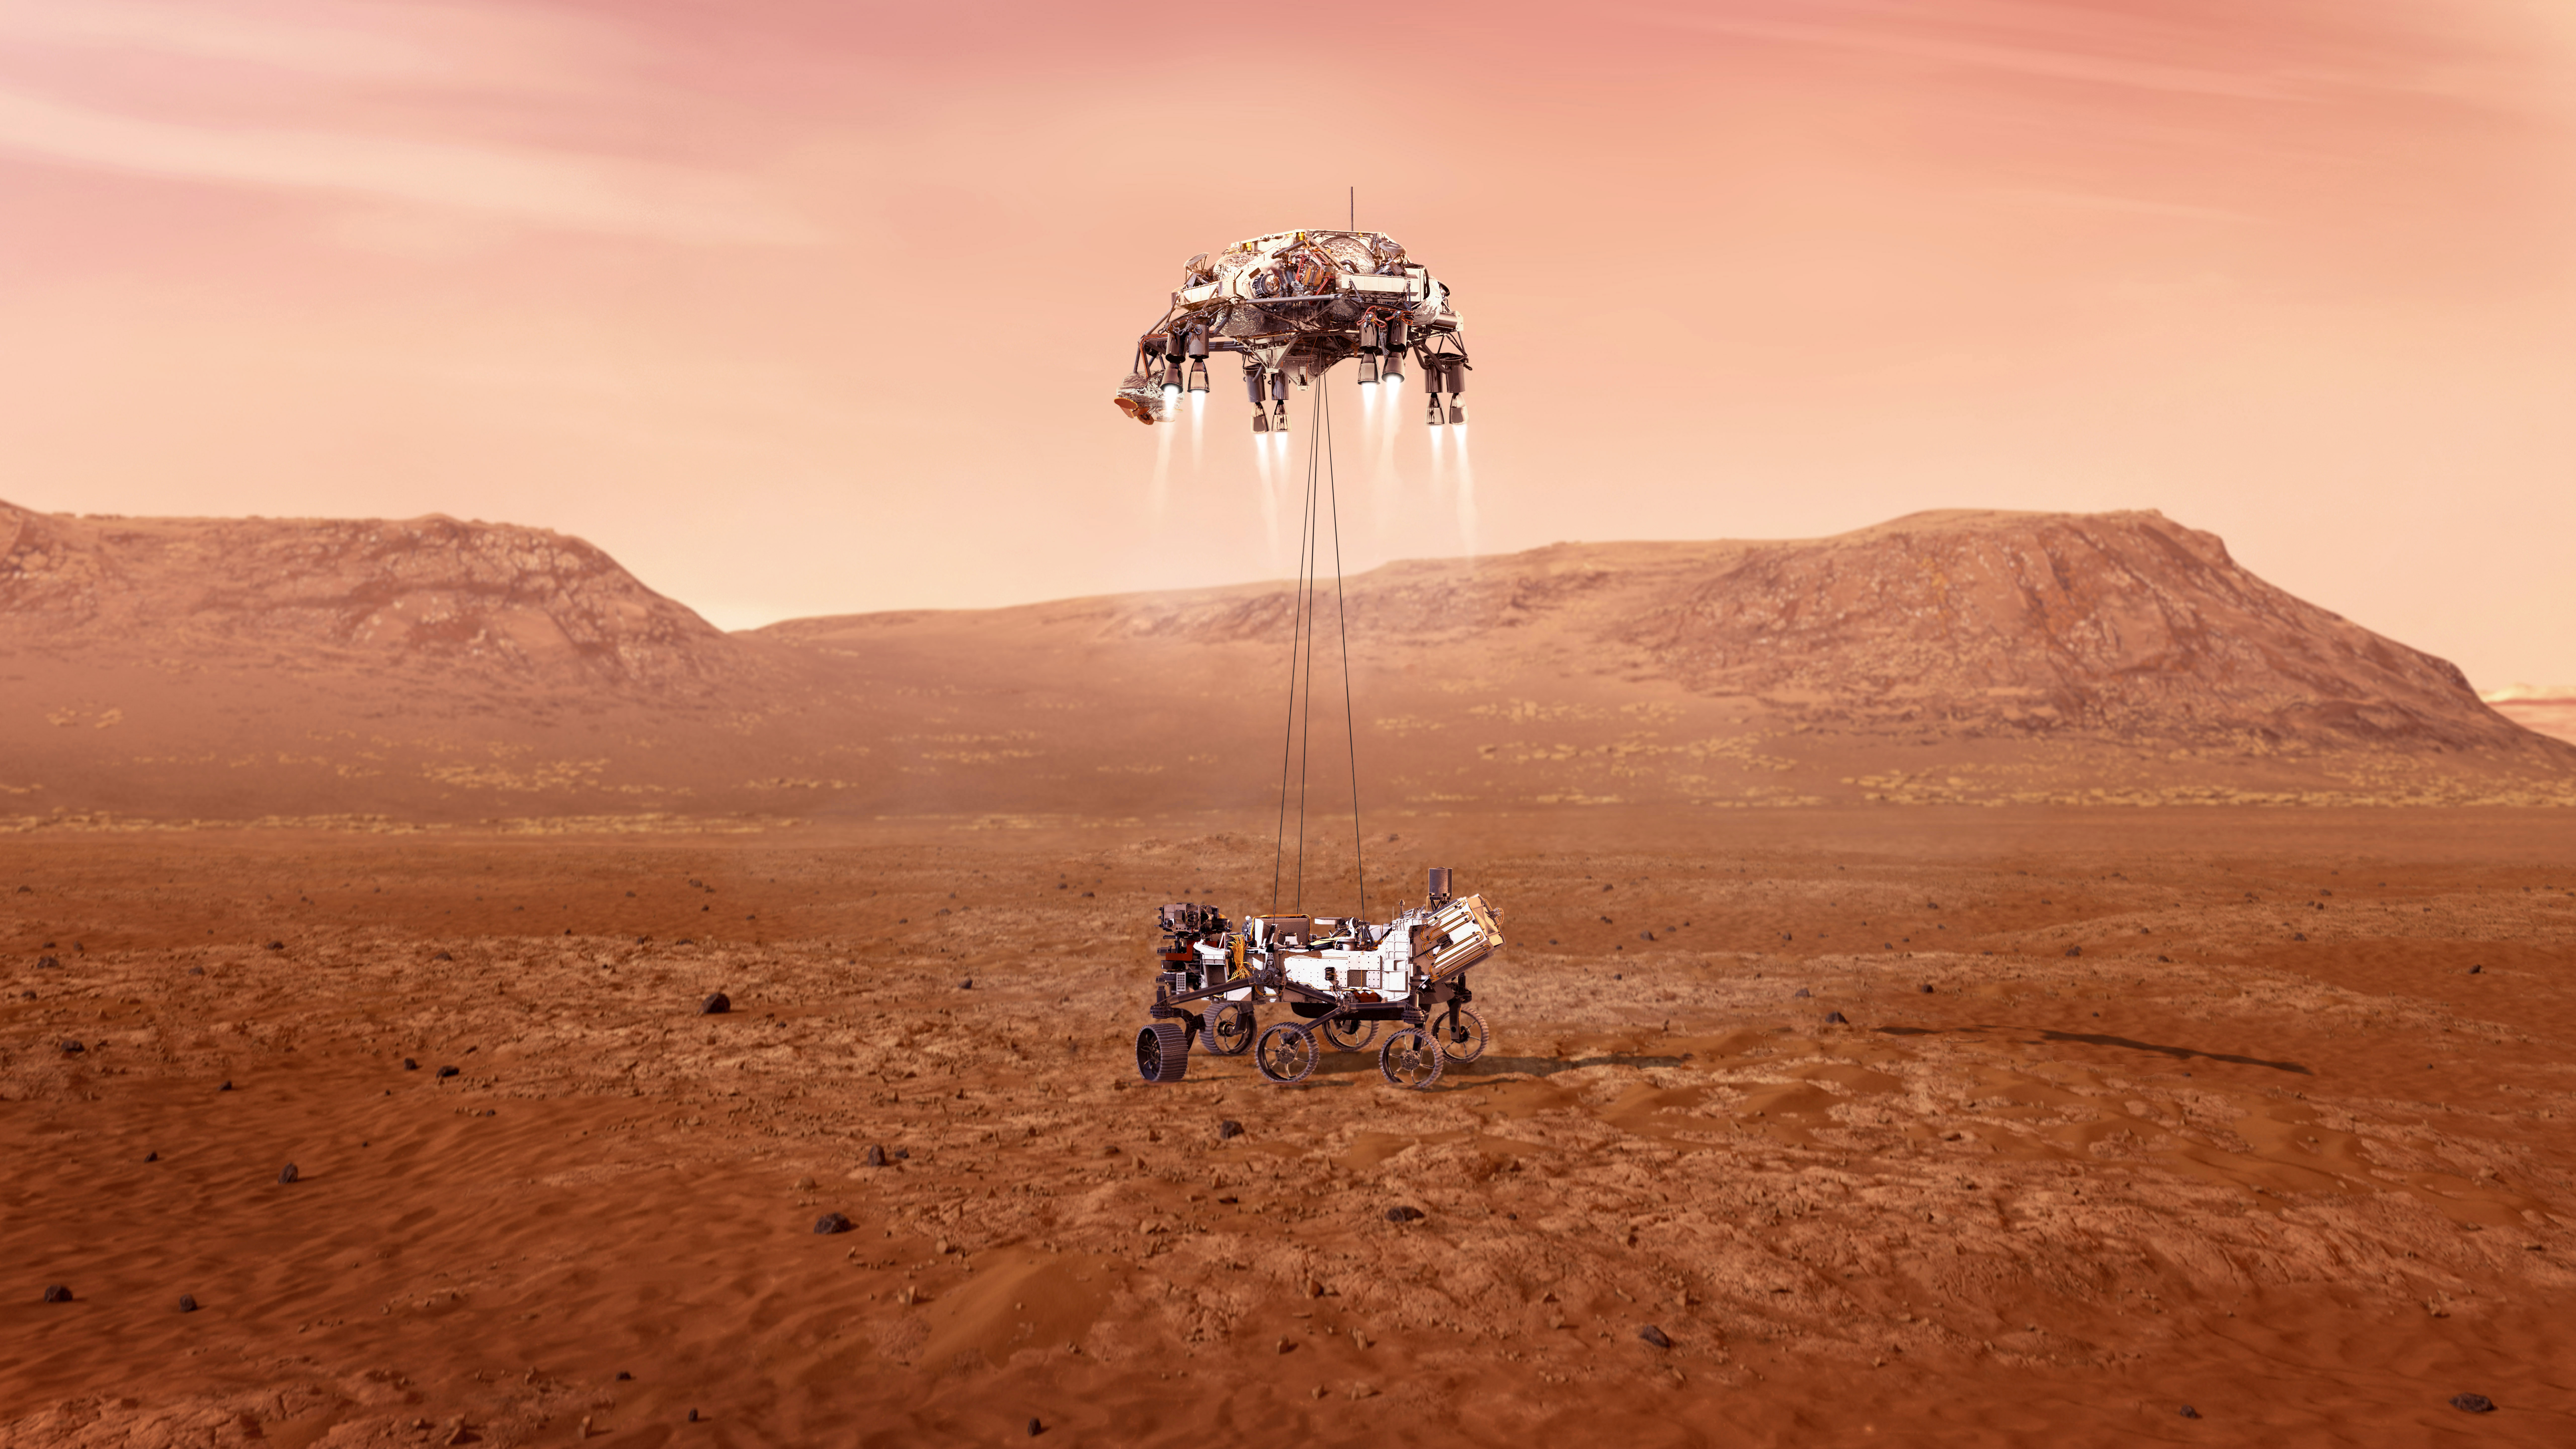

Perseverance Touches Down on Mars (Illustration)

An illustration of NASA’s Perseverance rover landing safely on Mars. Hundreds of critical events must execute perfectly and exactly on time for the rover to land safely on Feb. 18, 2021.

Entry, Descent, and Landing, or “EDL,” begins when the spacecraft reaches the top of the Martian atmosphere, travelling nearly 12,500 mph (20,000 kph). EDL ends about seven minutes after atmospheric entry, with Perseverance stationary on the Martian surface.

At about 6,900 feet (2,100 meters) above the surface, the rover separates from the backshell, and fires up the descent stage engines. As the descent stage levels out and slows to its final descent speed of about 1.7 mph (2.7 kph), it initiates the “skycrane” maneuver. About 12 seconds before touchdown, roughly 66 feet (20 meters) above the surface, the descent stage lowers the rover on a set of cables about 21 feet (6.4 meters) long. The rover unstows its mobility system, locking its legs and wheels into landing position.

As soon as the rover senses that its wheels have touched the ground, it cuts the cables connecting it to the descent stage. This frees the descent stage to fly off to make its own uncontrolled landing on the surface, a safe distance away from Perseverance.

NASA’s Jet Propulsion Laboratory in Southern California built and will manage operations of the Mars 2020 Perseverance rover for NASA.

Credit: NASA/JPL-Caltech